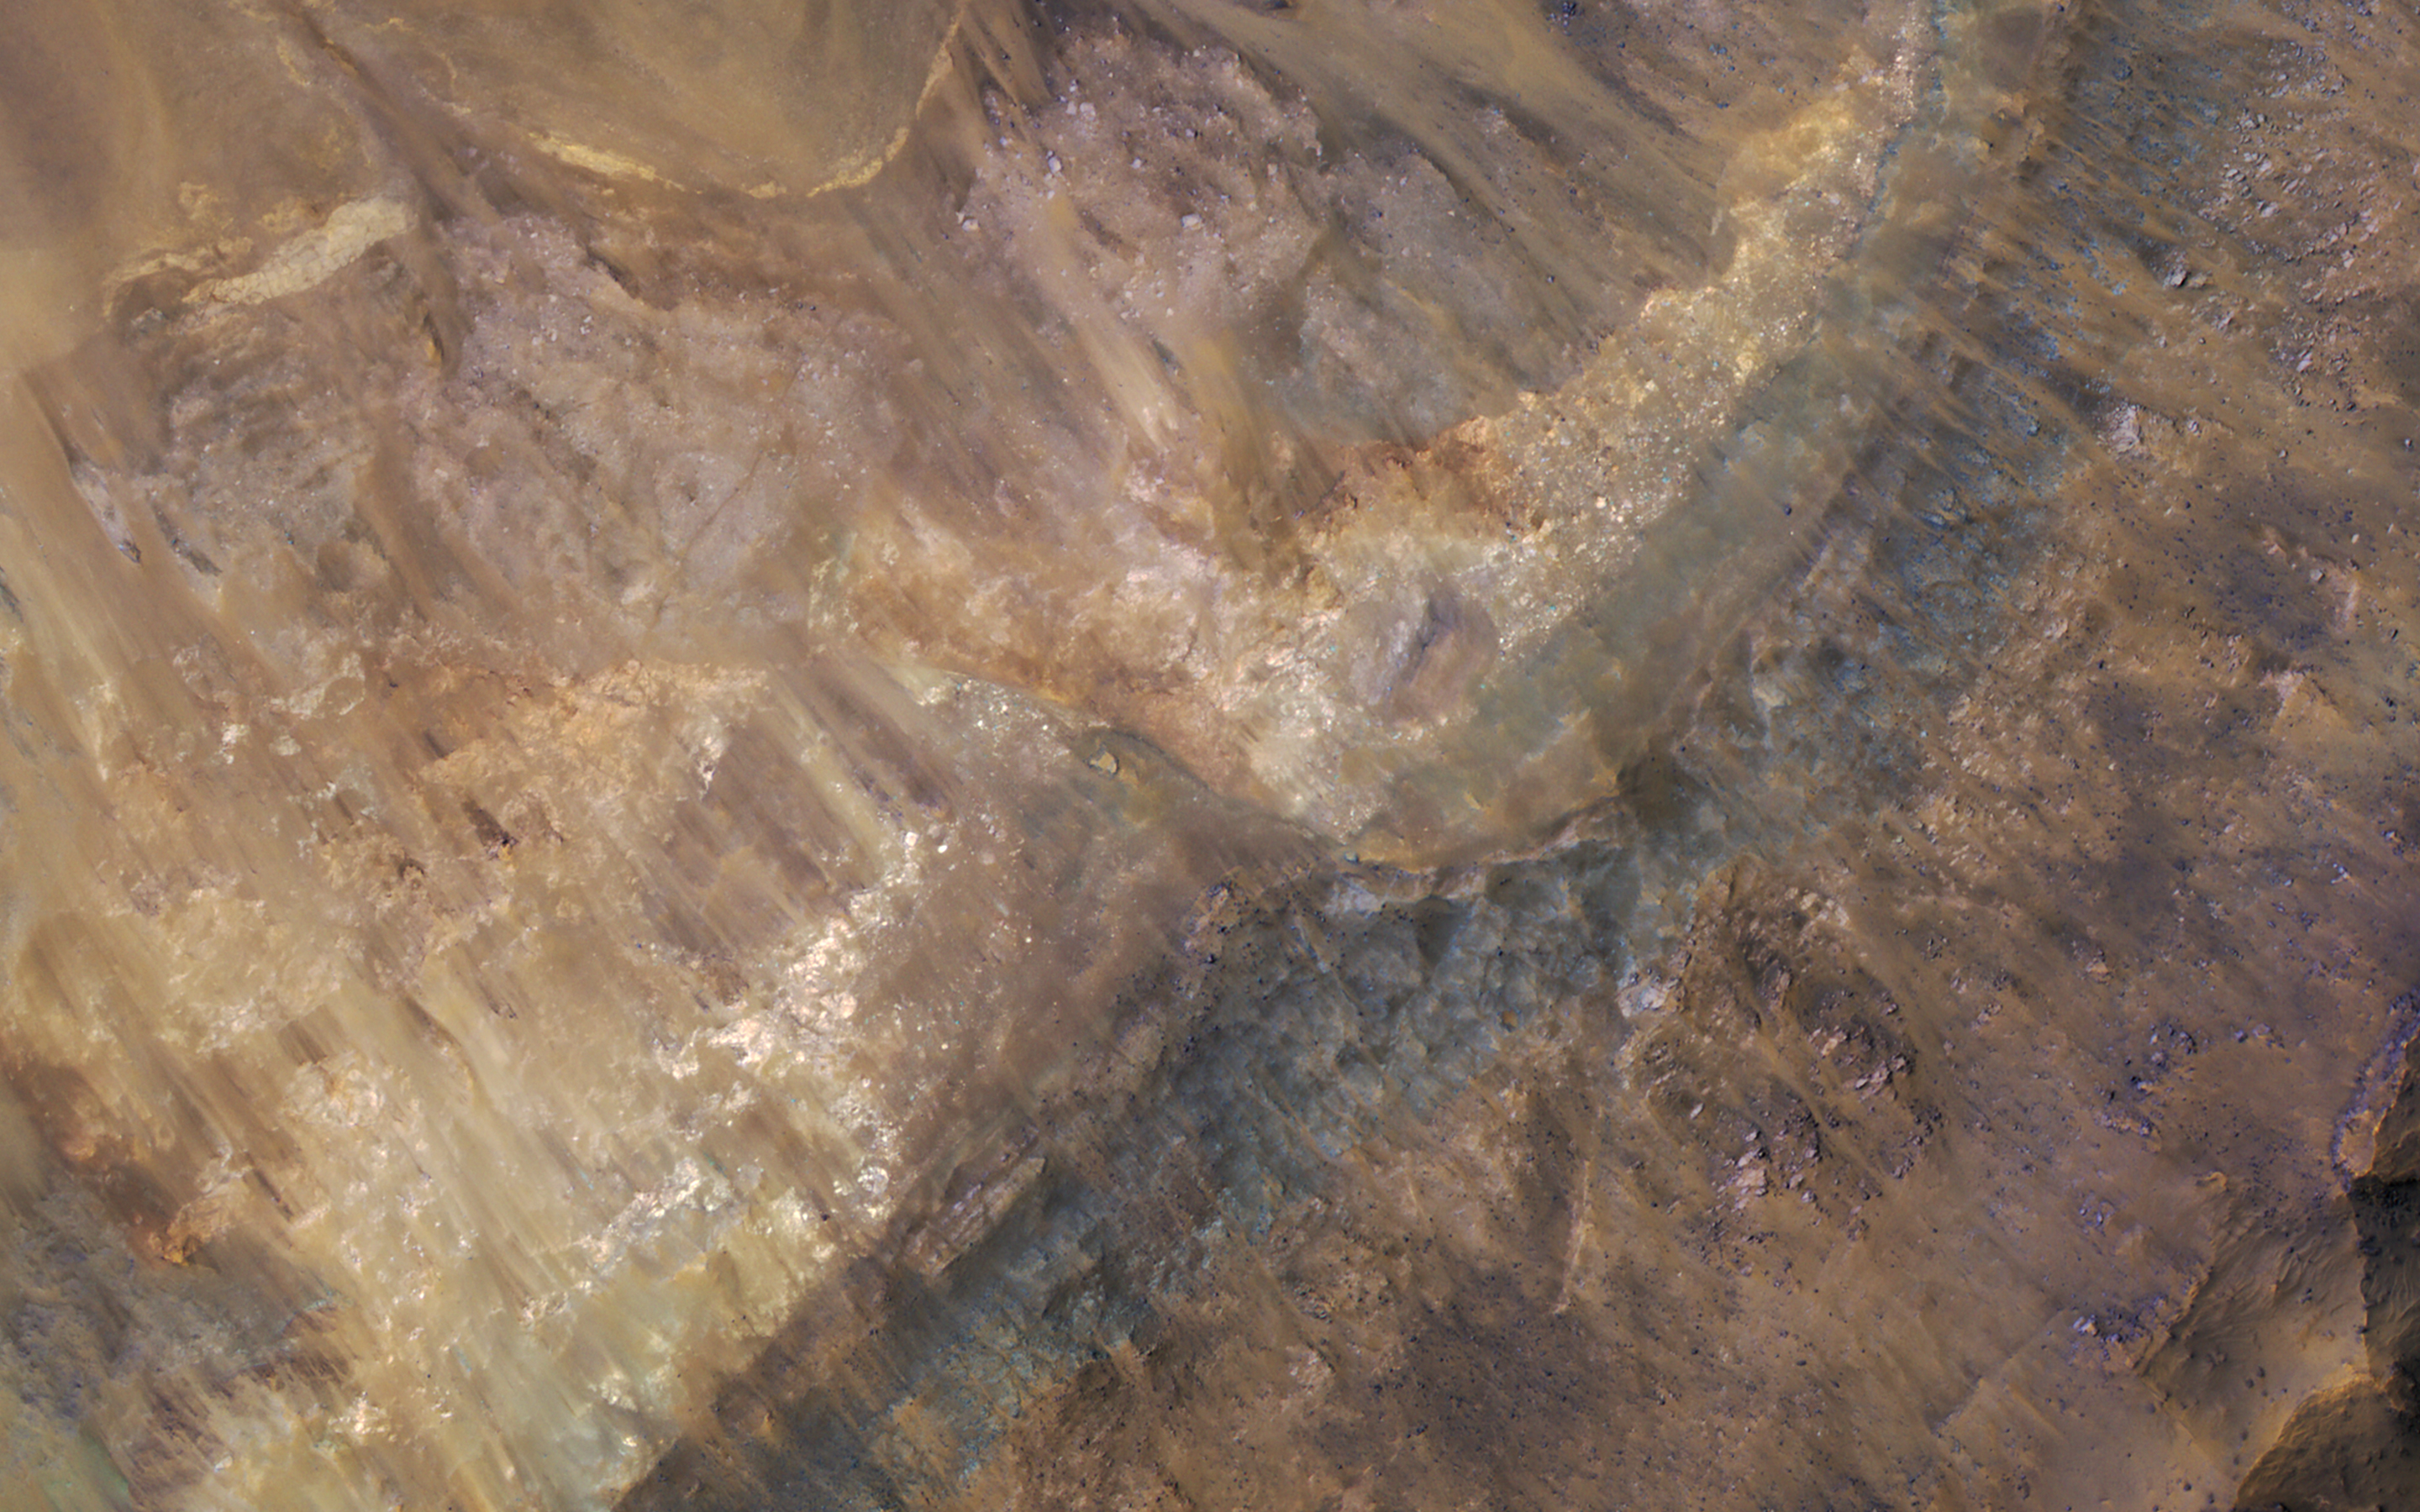

Stratigraphy Exposed by an Impact Crater

Geologists love roadcuts because they reveal the bedrock stratigraphy (layering). Until we have highways on Mars, we can get the same information from fresh impact craters as shown in this image from NASA’s Mars Reconnaissance Orbiter.

An enhanced color closeup reveals these layers filling a larger crater, perhaps a combination of lava, impact ejecta, and sediments.

The map is projected here at a scale of 50 centimeters (19.7 inches) per pixel. [The original image scale is 52.1 centimeters (22.4 inches) per pixel (with 2 x 2 binning); objects on the order of 156 centimeters (61.4 inches) across are resolved.] North is up.

The University of Arizona, Tucson, operates HiRISE, which was built by Ball Aerospace & Technologies Corp., Boulder, Colo. NASA’s Jet Propulsion Laboratory, a division of Caltech in Pasadena, California, manages the Mars Reconnaissance Orbiter Project for NASA’s Science Mission Directorate, Washington.

Credit: NASA/JPL-Caltech/Univ. of Arizona